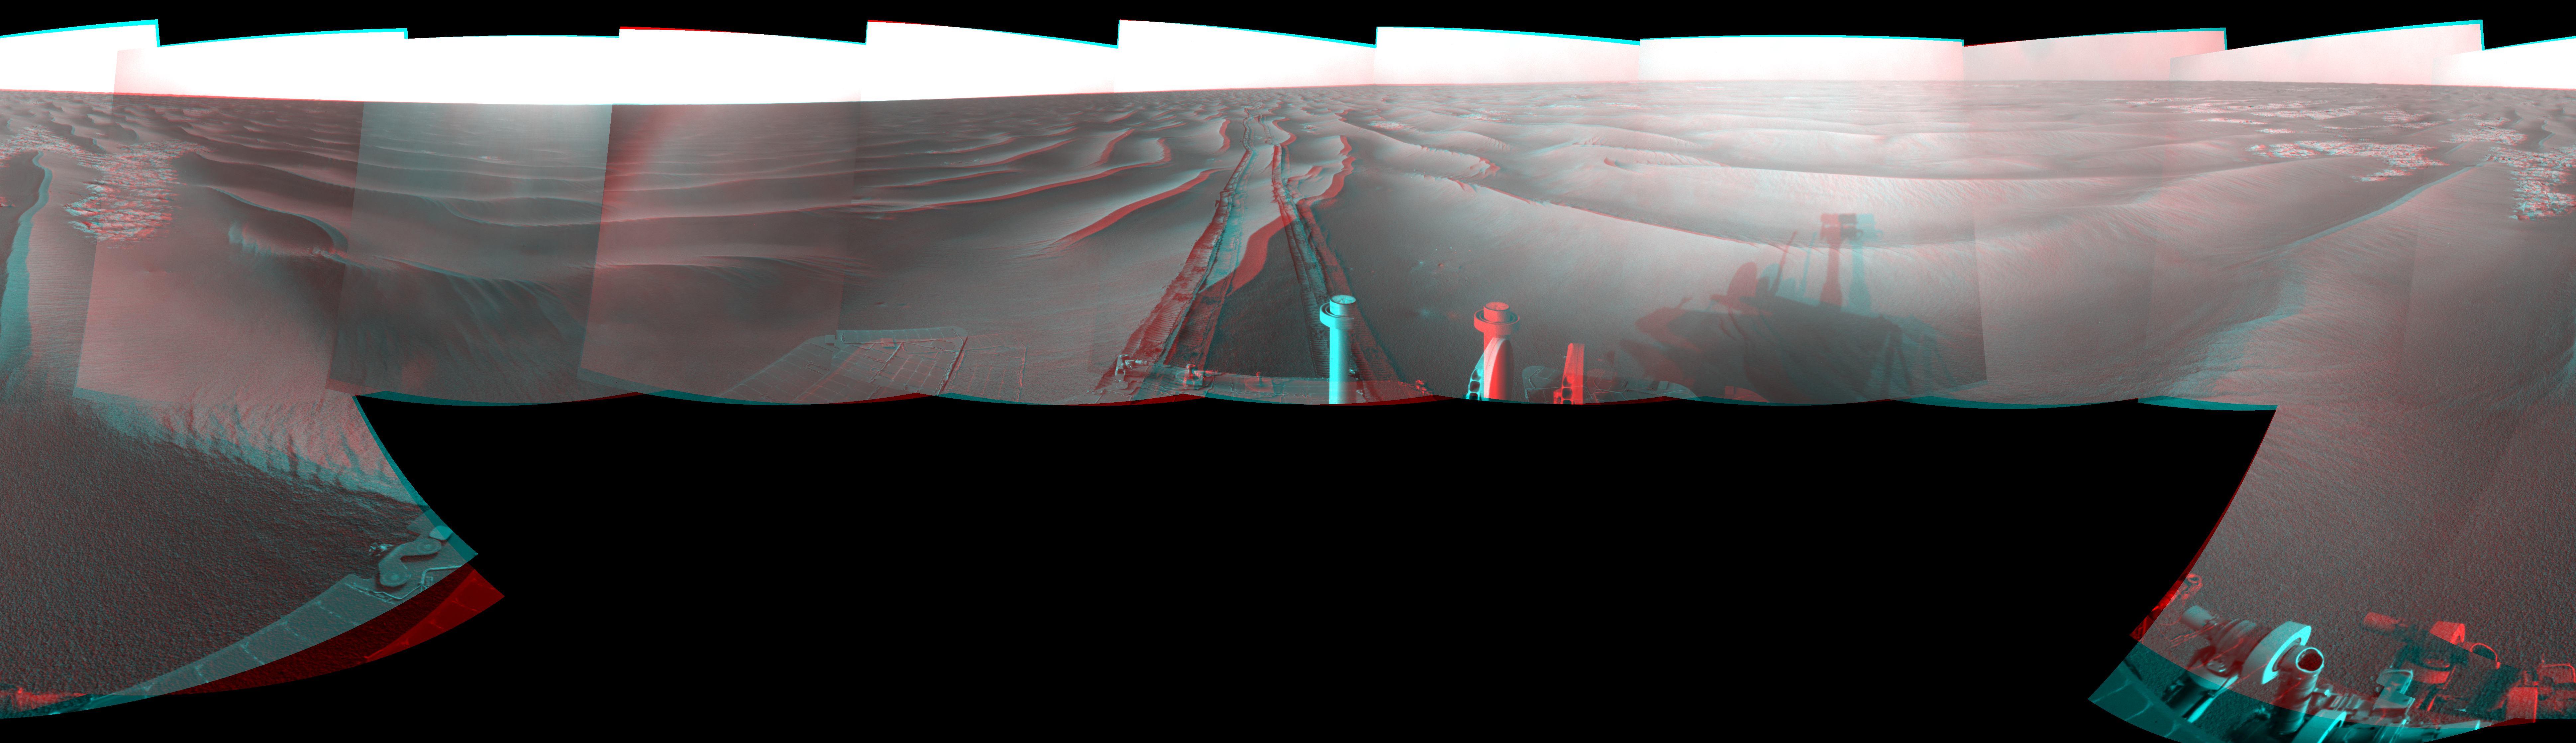

Wind-Sculpted Vicinity After Opportunity’s Sol 1797 Drive (Stereo)

Left-eye view of a color stereo pair for PIA11820

Right-eye view of a color stereo pair for PIA11820

NASA’s Mars Exploration Rover Opportunity used its navigation camera to take the images combined into this stereo, full-circle view of the rover’s surroundings just after driving 111 meters (364 feet) on the 1,797th Martian day, or sol, of Opportunity’s surface mission (Feb. 12, 2009). North is at the center; south at both ends.

This view is the right-eye member of a stereo pair presented as a cylindrical-perspective projection with geometric seam correction.

Tracks from the drive recede northward across dark-toned sand ripples in the Meridiani Planum region of Mars. Patches of lighter-toned bedrock are visible on the left and right sides of the image. For scale, the distance between the parallel wheel tracks is about 1 meter (about 40 inches).

This view is presented as a cylindrical-perspective projection with geometric seam correction.

Credit: NASA/JPL-Caltech